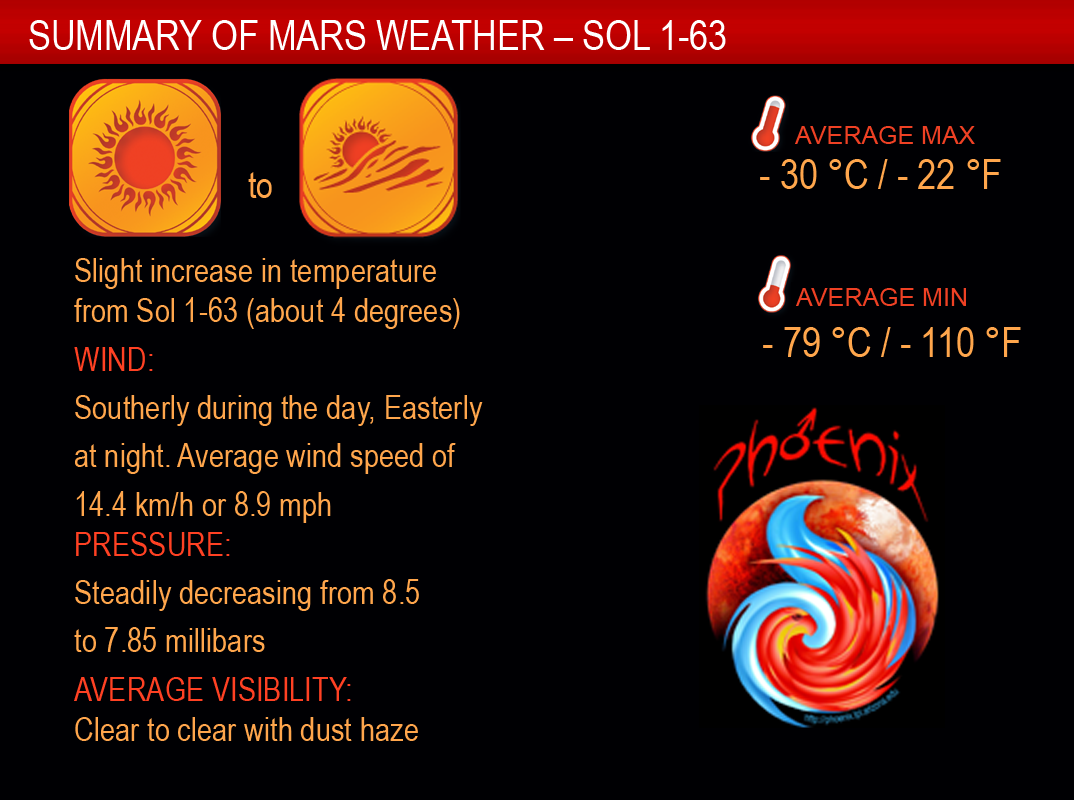

Sixty-One Martian Days of Weather Monitoring

The Canadian Meteorological Station on NASA’s Phoenix Mars Lander tracked some changes in daily weather patterns over the first 61 Martian days of the mission (May 26 to July 22, 2008), a period covering late spring to early summer on northern Mars.

This summary weather report notes that daily temperature ranges have changed only about 4 Celsius degrees (7 Fahrenheit degrees) since the start of the mission. The average daily high has been minus 30 degrees C (minus 22 degrees F), and the average daily low has been minus 79 degrees C (minus 110 degrees F).

The mission has been accumulating enough wind data to recognize daily patterns, such as a change in direction between day and night, and to begin analyzing whether the patterns are driven by local factors or larger-scale movement of the atmosphere.

The air pressure has steadily decreased. Scientists attribute this to a phenomenon on Mars that is not shared by Earth. The south polar cap of carbon dioxide ice grows during the southern winter on Mars, pulling enough carbon dioxide out of the thin atmosphere to cause a seasonal decrease in the amount of atmosphere Mars has. Most of the Martian atmosphere is carbon dioxide. This measurable dip in atmospheric pressure, even near the opposite pole, is a sign of large amounts of carbon dioxide being pulled out of the atmosphere as carbon-dioxide ice accumulates at the south pole.

The Phoenix Mission is led by the University of Arizona, Tucson, on behalf of NASA. Project management of the mission is by NASA’s Jet Propulsion Laboratory, Pasadena, Calif. Spacecraft development is by Lockheed Martin Space Systems, Denver.

Photojournal Note: As planned, the Phoenix lander, which landed May 25, 2008 23:53 UTC, ended communications in November 2008, about six months after landing, when its solar panels ceased operating in the dark Martian winter.

Credit: NASA/JPL-Caltech/University of Arizona/Canadian Space Agency